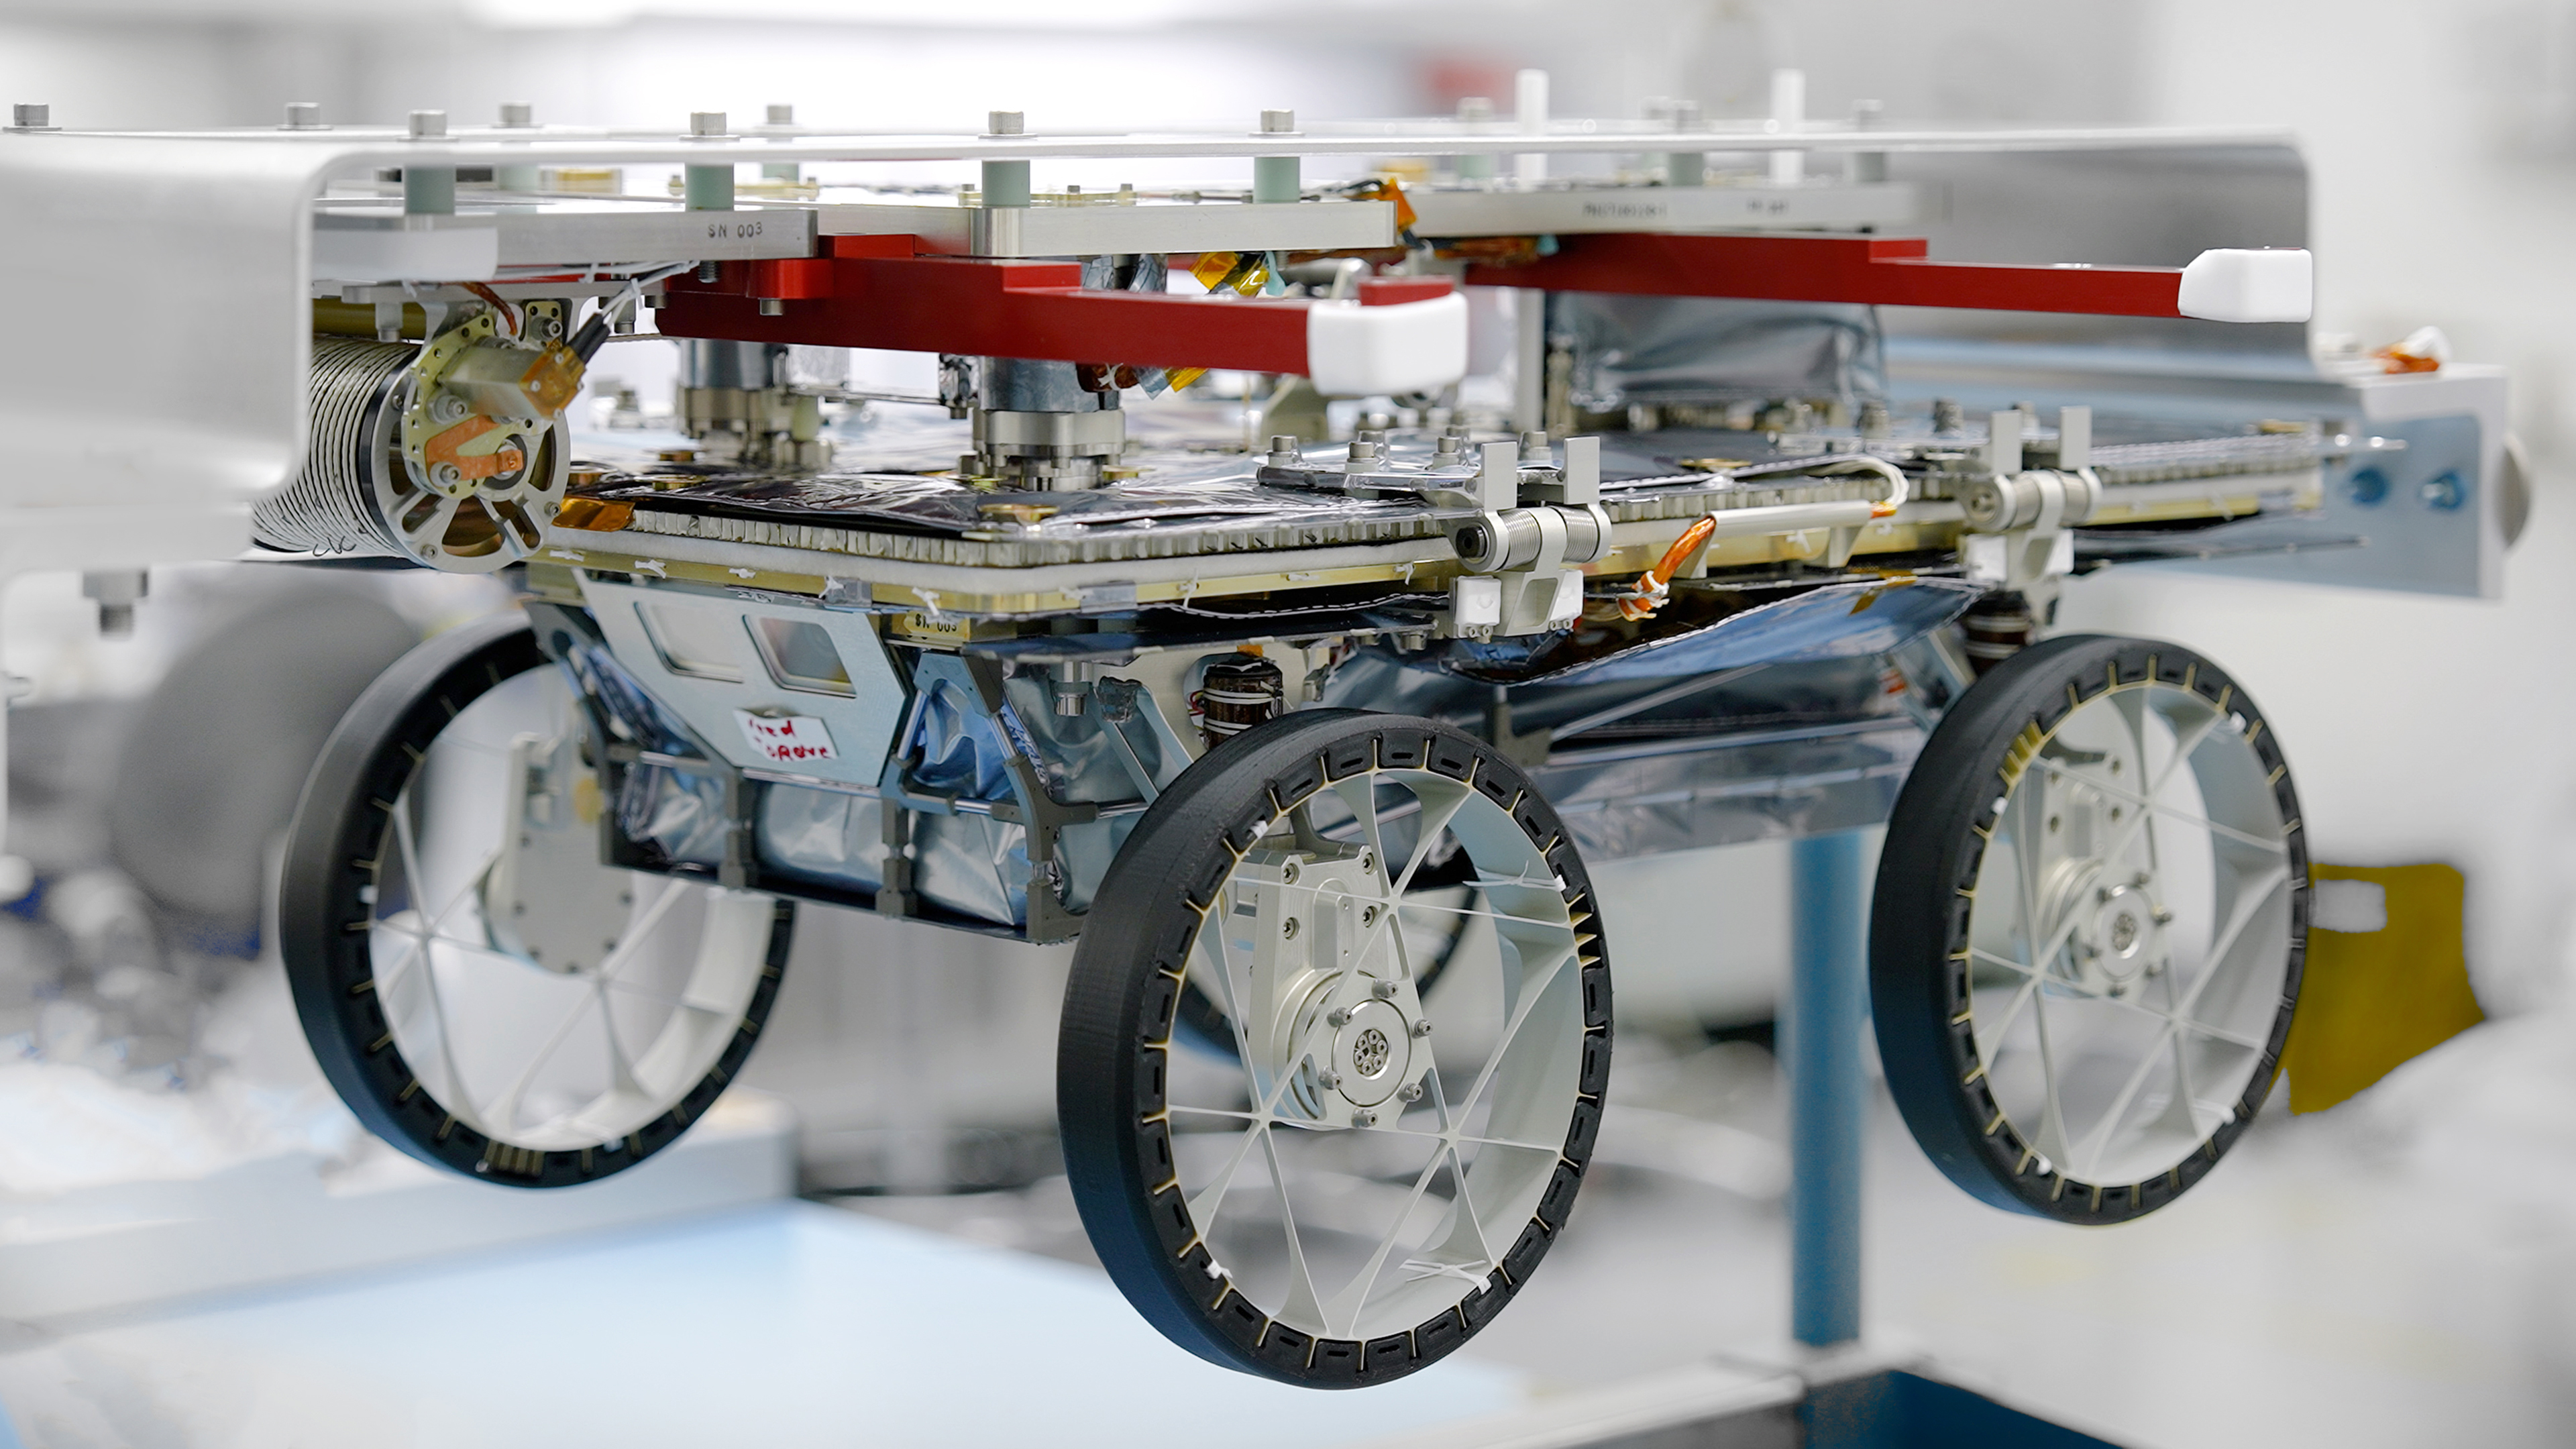

CADRE Rover Awaits Shipping

One of three small lunar rovers that are part of a NASA technology demonstration called CADRE (Cooperative Autonomous Distributed Robotic Exploration) is attached to a fixture in a clean room at the agency’s Jet Propulsion Laboratory in Southern California on Jan. 29, 2025. Less than two weeks later, the rover had been packed up and shipped off in preparation for launch.

CADRE aims to prove that a group of robots can collaborate to gather data without receiving direct commands from mission controllers on Earth. Its trio of rovers will use their cameras and ground-penetrating radars to send back imagery of the lunar surface and subsurface while testing out the novel software systems that enable them to work together as a team autonomously.

Before embarking on the first leg of a multistage journey to the Moon, each rover was mated to its deployer system, which will lower it via tether from an Intuitive Machines lander onto the dusty lunar surface. Engineers flipped each rover-deployer pair over and attached it to an aluminum plate for safe transit. The rovers were then sealed into protective metal-frame enclosures that were fitted snuggly into metal shipping containers and loaded onto a truck for the drive to Intuitive Machines’ Houston facility.

A division of Caltech in Pasadena, California, JPL manages CADRE for the Game Changing Development program within NASA’s Space Technology Mission Directorate in Washington. The technology demonstration was selected under the agency’s Lunar Surface Innovation Initiative, which was established to expedite the development of technologies for sustained presence on the lunar surface. CADRE will launch as a payload on the third lunar lander mission by Intuitive Machines, called IM-3, under NASA’s CLPS (Commercial Lunar Payload Services) initiative, which is managed by the agency’s Science Mission Directorate, also in Washington. The agency’s Glenn Research Center in Cleveland and its Ames Research Center in Silicon Valley, California, both supported the project. Motiv Space Systems designed and built key hardware elements at the company’s Pasadena facility. Clemson University in South Carolina contributed research in support of the project.

Credit: NASA/JPL-Caltech